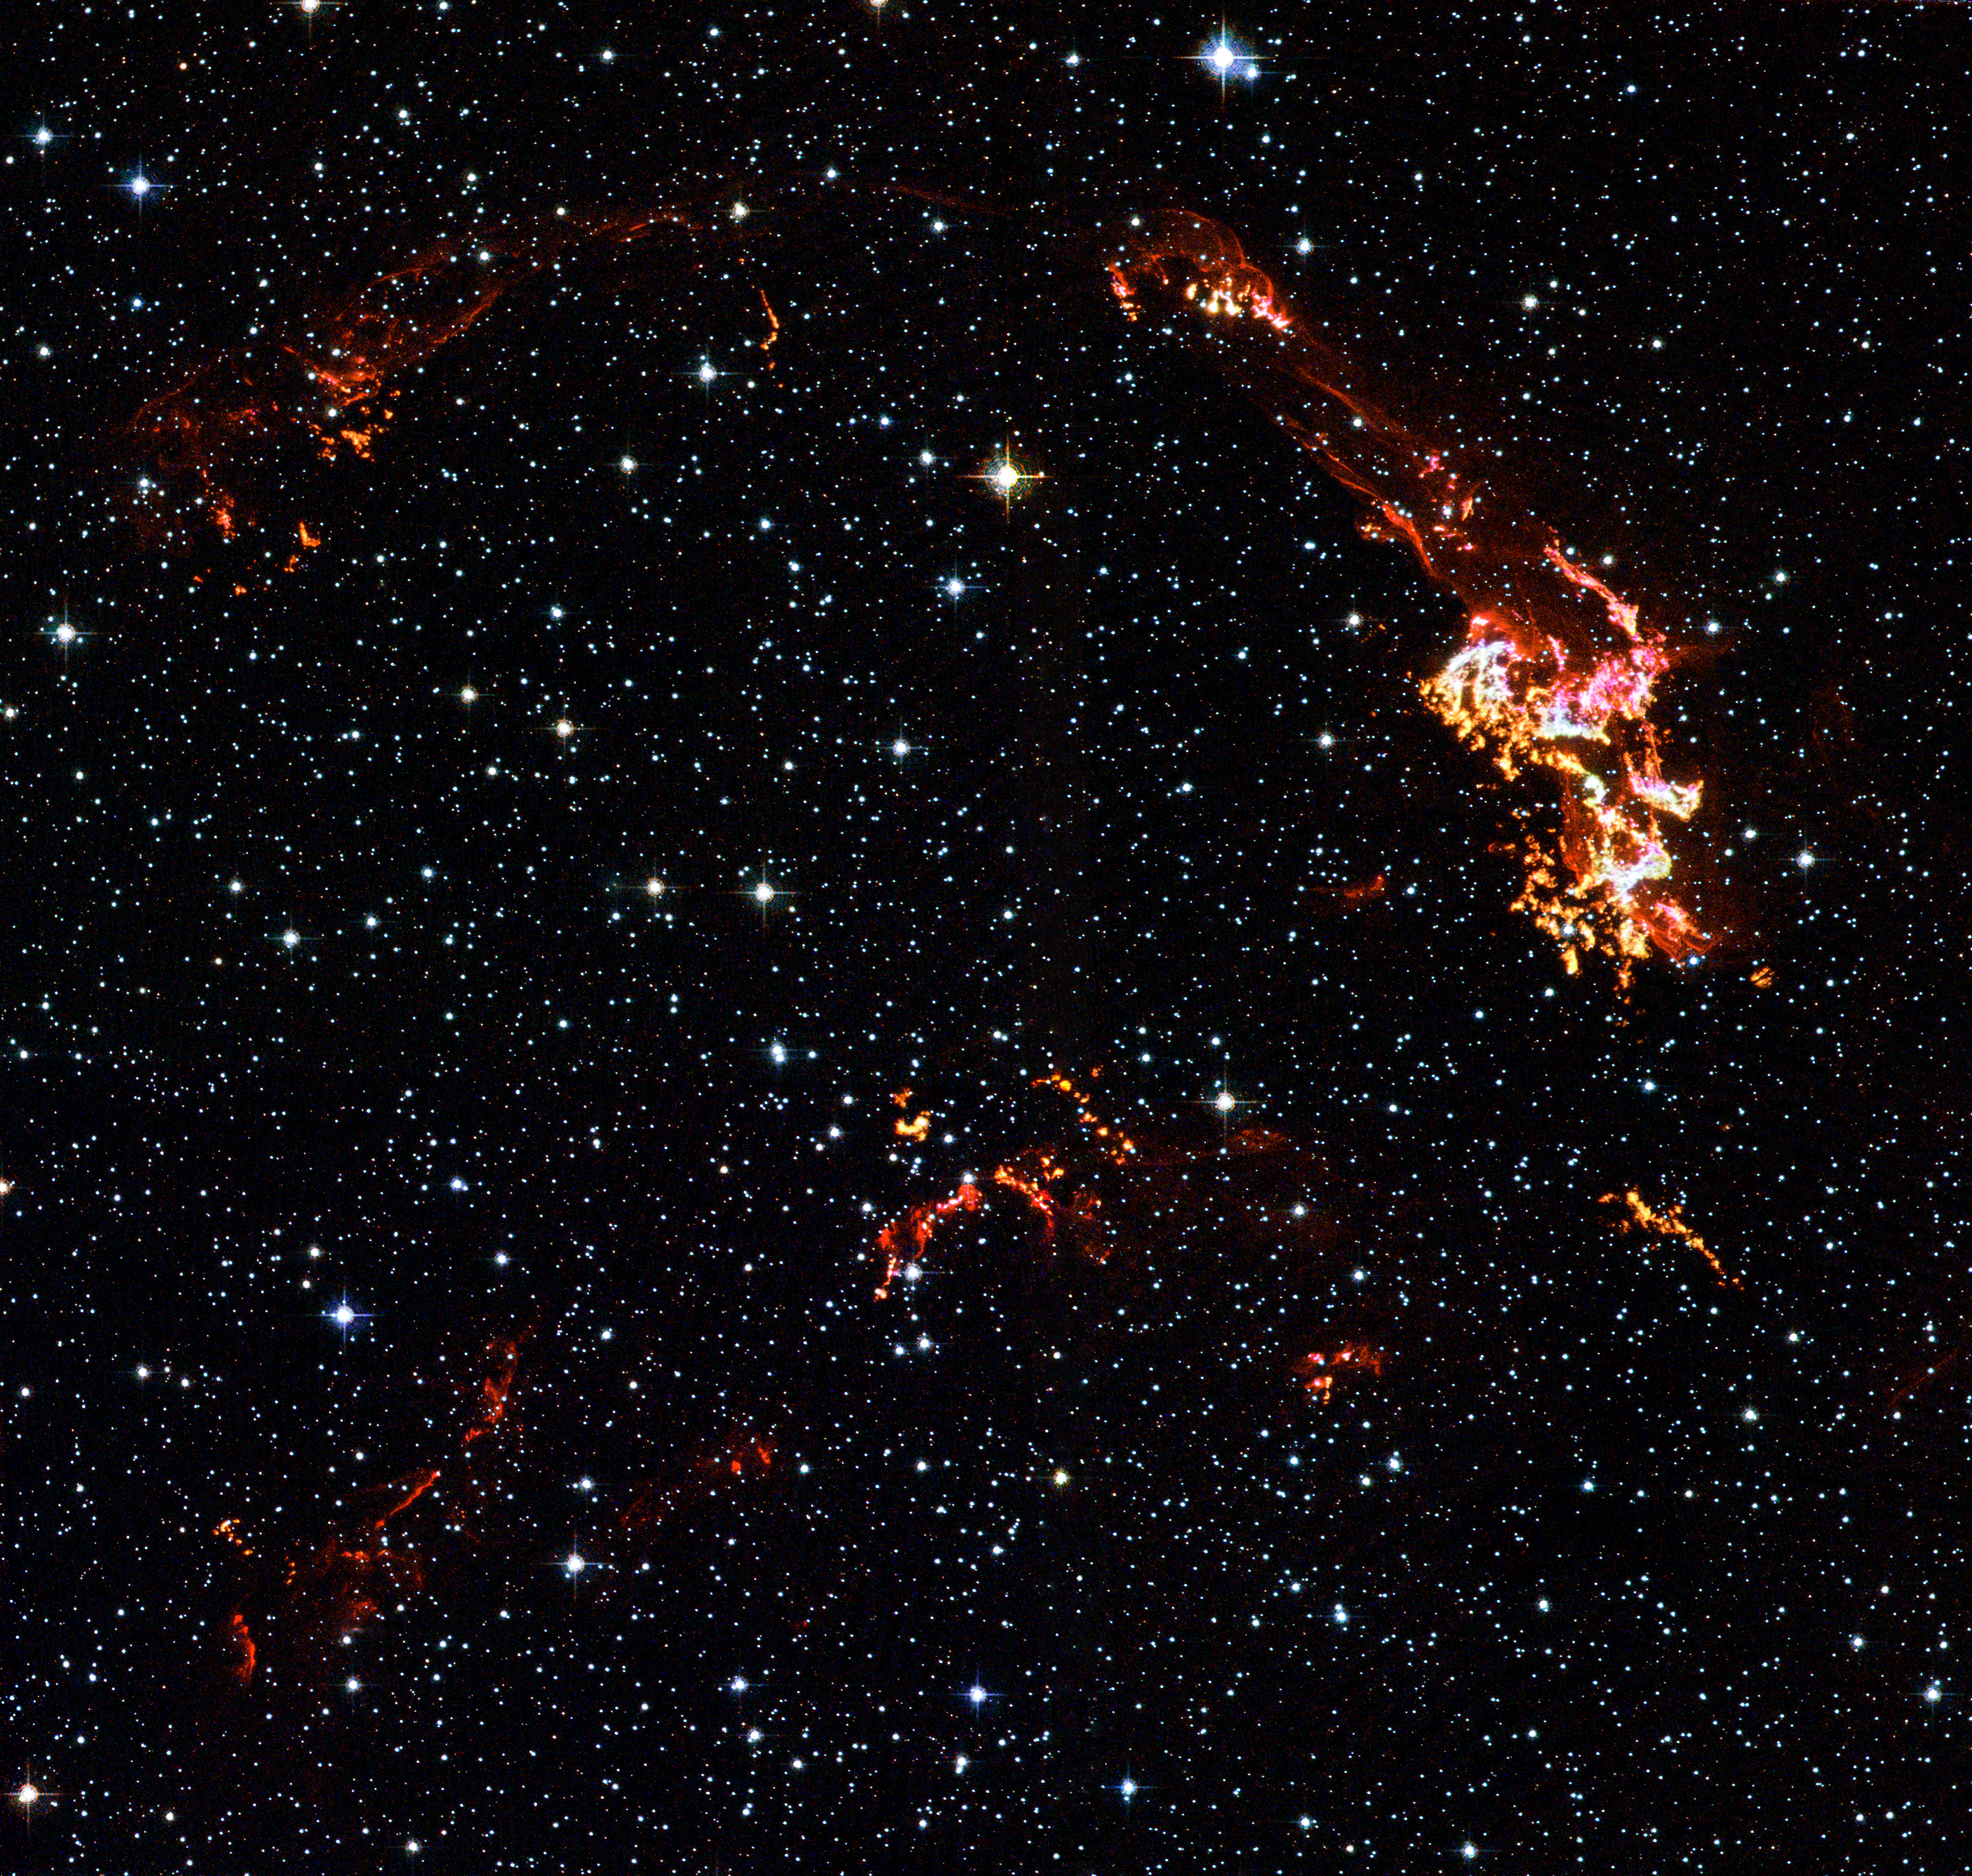

Shock Wave in Kepler’s Supernova Remnant

Detailed knots and filamentary ribbons of glowing gas are apparent in this Hubble Space Telescope image of Kepler's supernova remnant. This image was taken with Hubble's Advanced Camera for Surveys (ACS) in August 2003. Filters onboard Hubble isolate visible light emitted by hydrogen, nitrogen, and oxygen in the remnant and also let through starlight from foreground and background stars.

These images reveal where the supernova shock wave is slamming into dense regions of nearby gas. The bright glowing knots are dense clumps that form behind the outward moving shock wave. As the shock ploughs into material lost from the progenitor star after the initial supernova explosion, instabilities left in its wake cause the swept-up gas to fragment into clumps. The Hubble data also show thin filaments of gas. These filaments reveal where the shock wave is encountering lower-density, more uniform interstellar material.

Credit: NASA, ESA, and The Hubble Heritage Team (STScI/AURA); Acknowledgment: R. Sankrit and W. Blair (Johns Hopkins University)